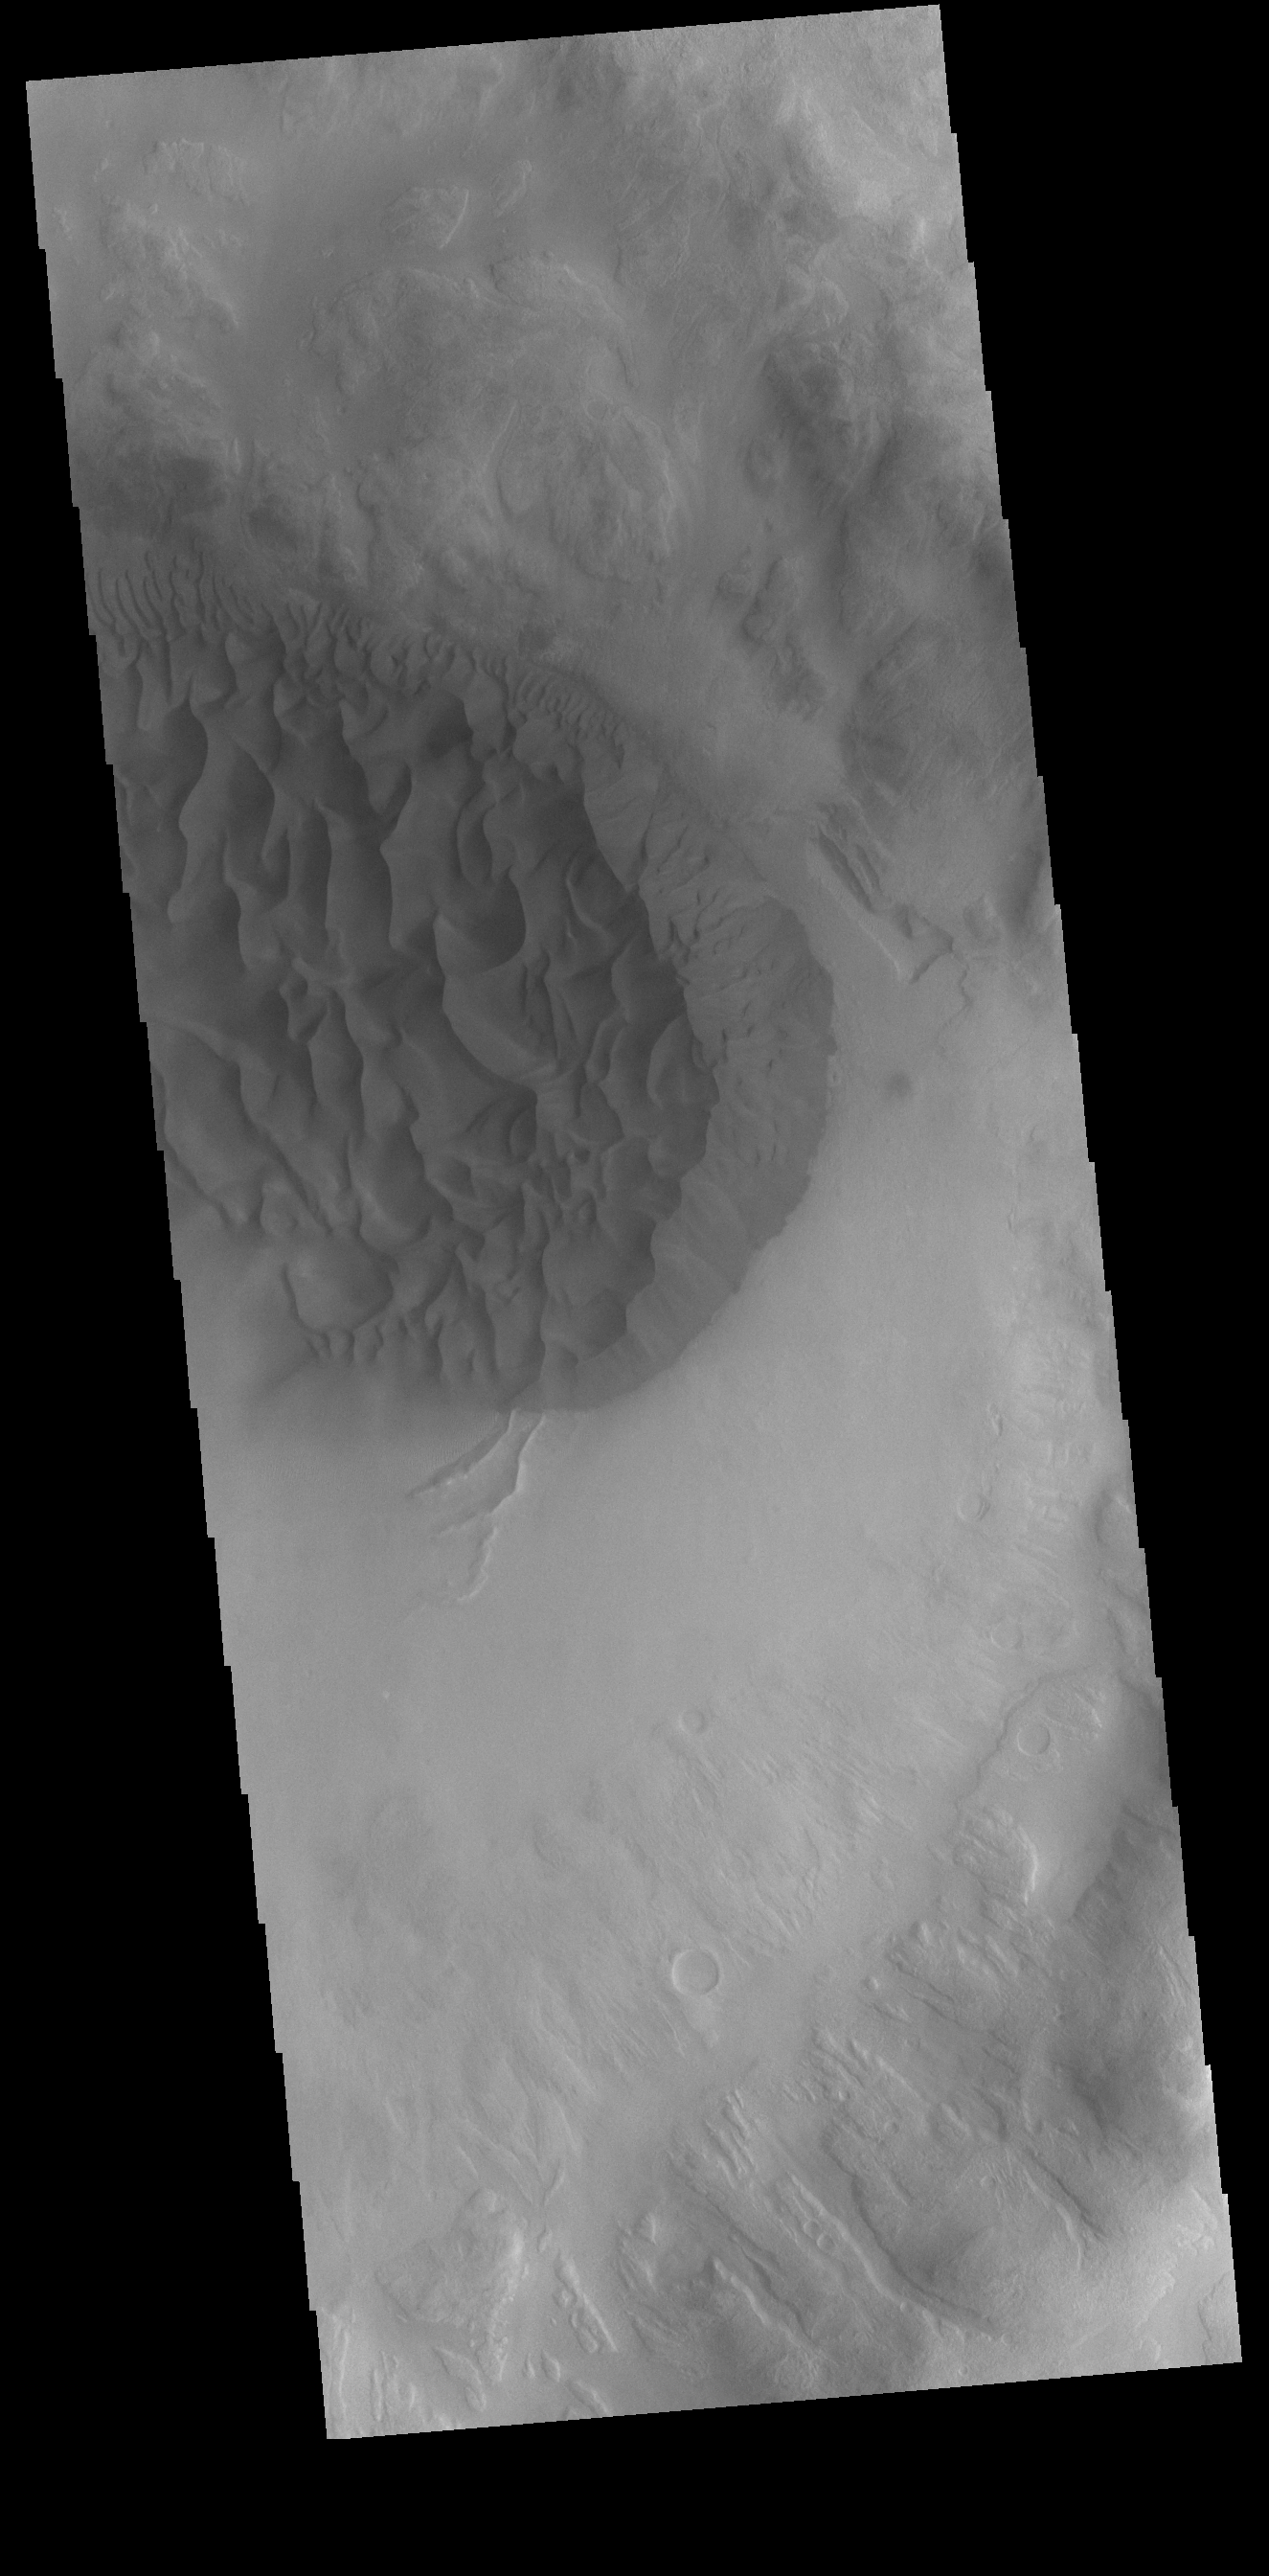

Crater Dunes

This VIS image shows a sand sheet with surface dune forms on the floor of an unnamed crater in Noachis Terra.

Credit: NASA/JPL-Caltech/ASU